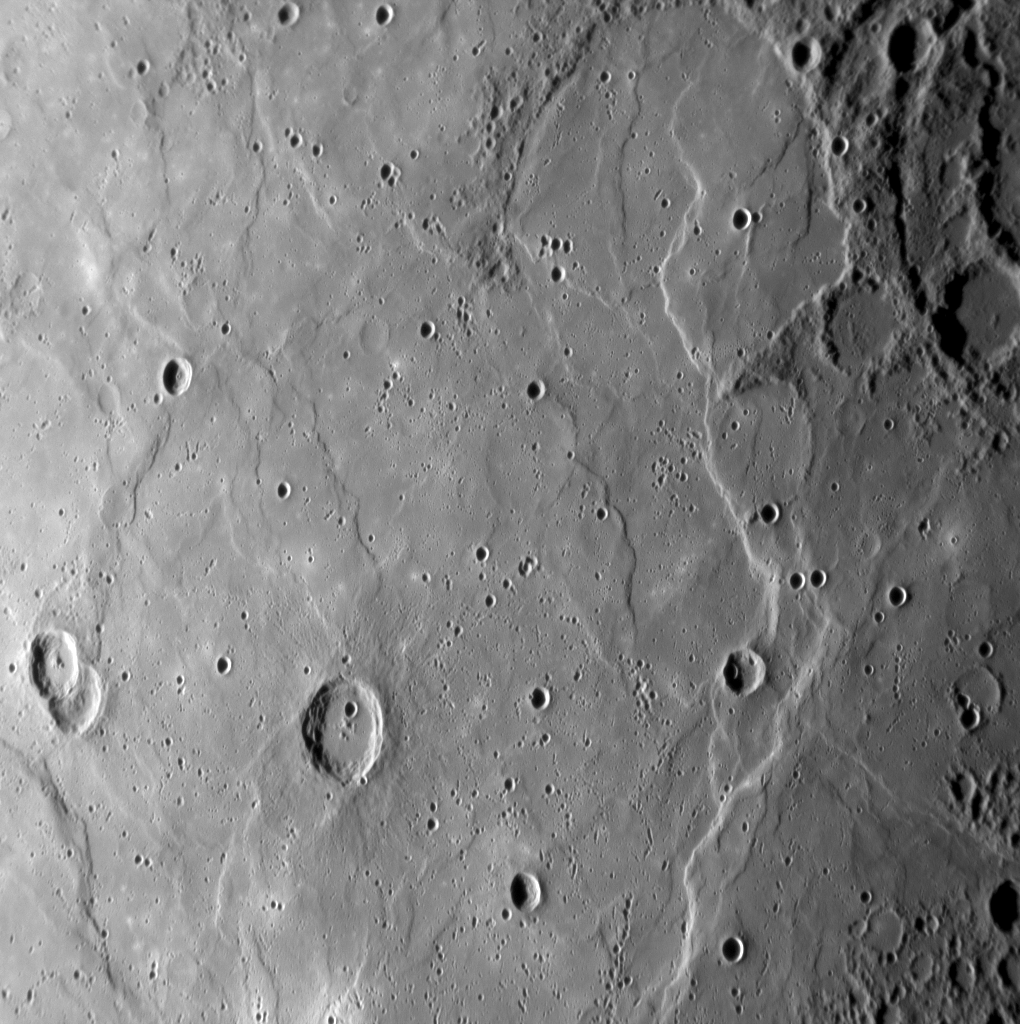

Young and Wrinkled

This image, acquired as MESSENGER approached Mercury for its third flyby, shows a large expanse of smooth plains material. The density of impact craters on the smooth plains is less than on the heavily cratered terrain visible in the upper right and lower right corners of the image. The presence of fewer impact craters means that the plains are young compared with the older, battered terrain. Despite their relative youth, the plains have been modified extensively by tectonic forces in Mercury’s crust. This modification produced the curving scarps (cliffs) and “wrinkle ridges” that run mostly from top to bottom in the image. The scarps and wrinkle ridges were formed by faulting of near-surface rocks in response to compressive forces within the crust. Another good view of similar plains, scarps, and ridges came from MESSENGER’s first flyby.

Date Acquired: September 29, 2009
Image Mission Elapsed Time (MET): 162744209
Instrument: Narrow Angle Camera (NAC) of the Mercury Dual Imaging System (MDIS)
Resolution: 410 meters/pixel (0.25 miles/pixel)
Scale: This image is about 400 kilometers (250 miles) wide
Spacecraft Altitude: 15,400 kilometers (9,600 miles)

These images are from MESSENGER, a NASA Discovery mission to conduct the first orbital study of the innermost planet, Mercury. For information regarding the use of images, see the MESSENGER image use policy.

Credit: NASA/Johns Hopkins University Applied Physics Laboratory/Carnegie Institution of Washington